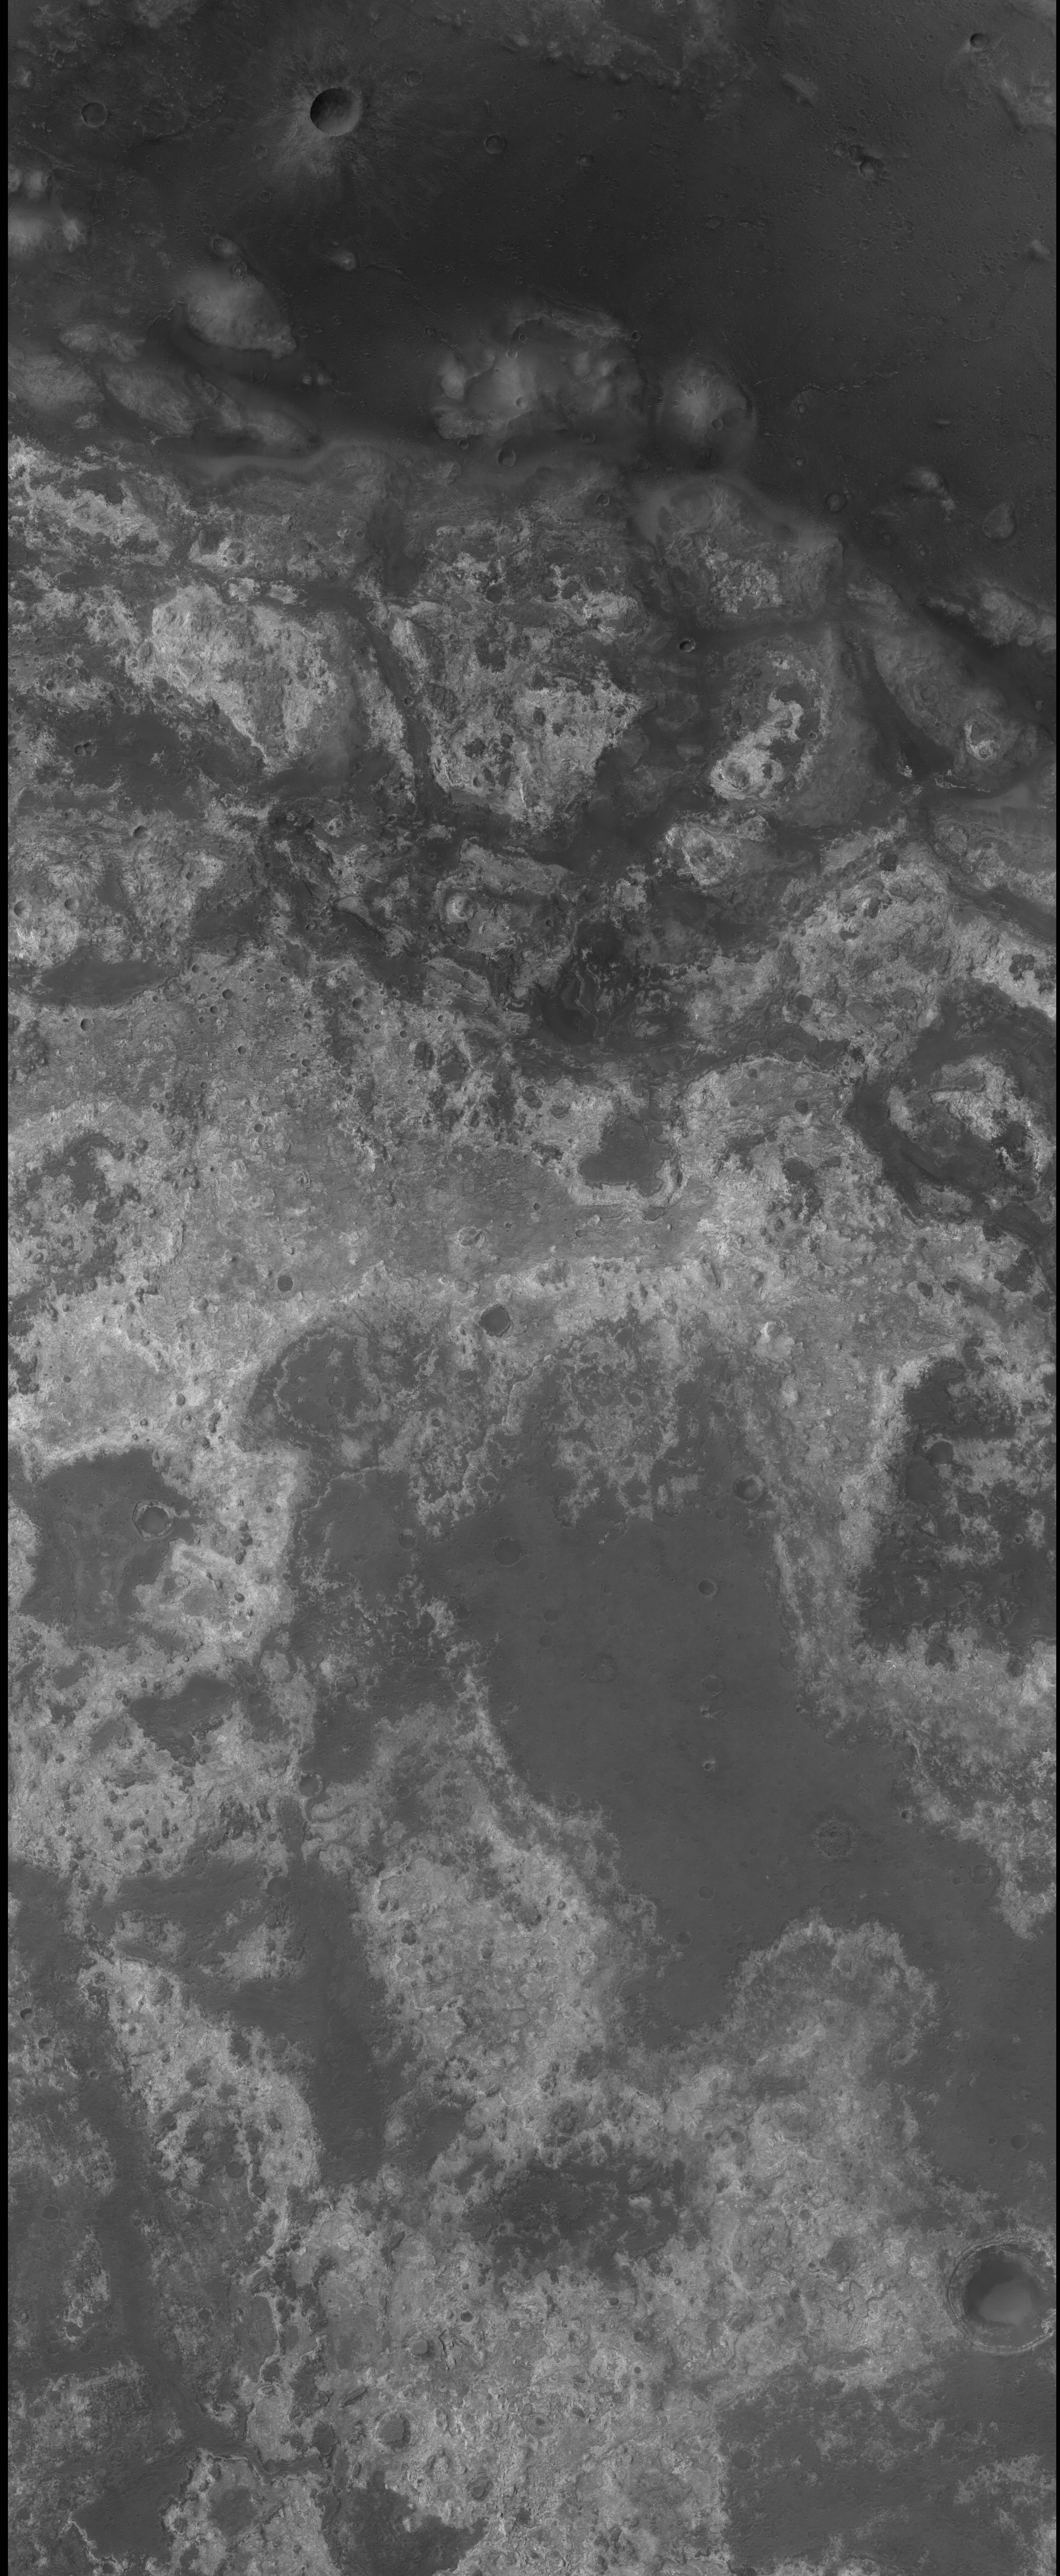

Layered Rocks Near Mawrth Vallis

Mawrth Vallis is one of the oldest valleys on Mars. It was formed in and subsequently covered by layered rocks, from beneath which it is now being exhumed. The rocks surrounding the valley have been observed by the Omega spectrometer aboard the European Space Agency’s Mars Express spacecraft, which found them to include minerals with water bound within their structure. Thus, the Mawrth Vallis region is of keen interest to the team using the mineral-mapping Compact Reconnaissance Imaging Spectrometer for Mars (CRISM) on NASA’s Mars Reconnaissance Orbiter. The CRISM team requested this image by the orbiter’s Context Camera in support of a CRISM observation during orbiter’s transition phase testing of instruments. The image is centered near 25.6 degrees north, 19.4 degrees west.

Credit: NASA/JPL/MSSS